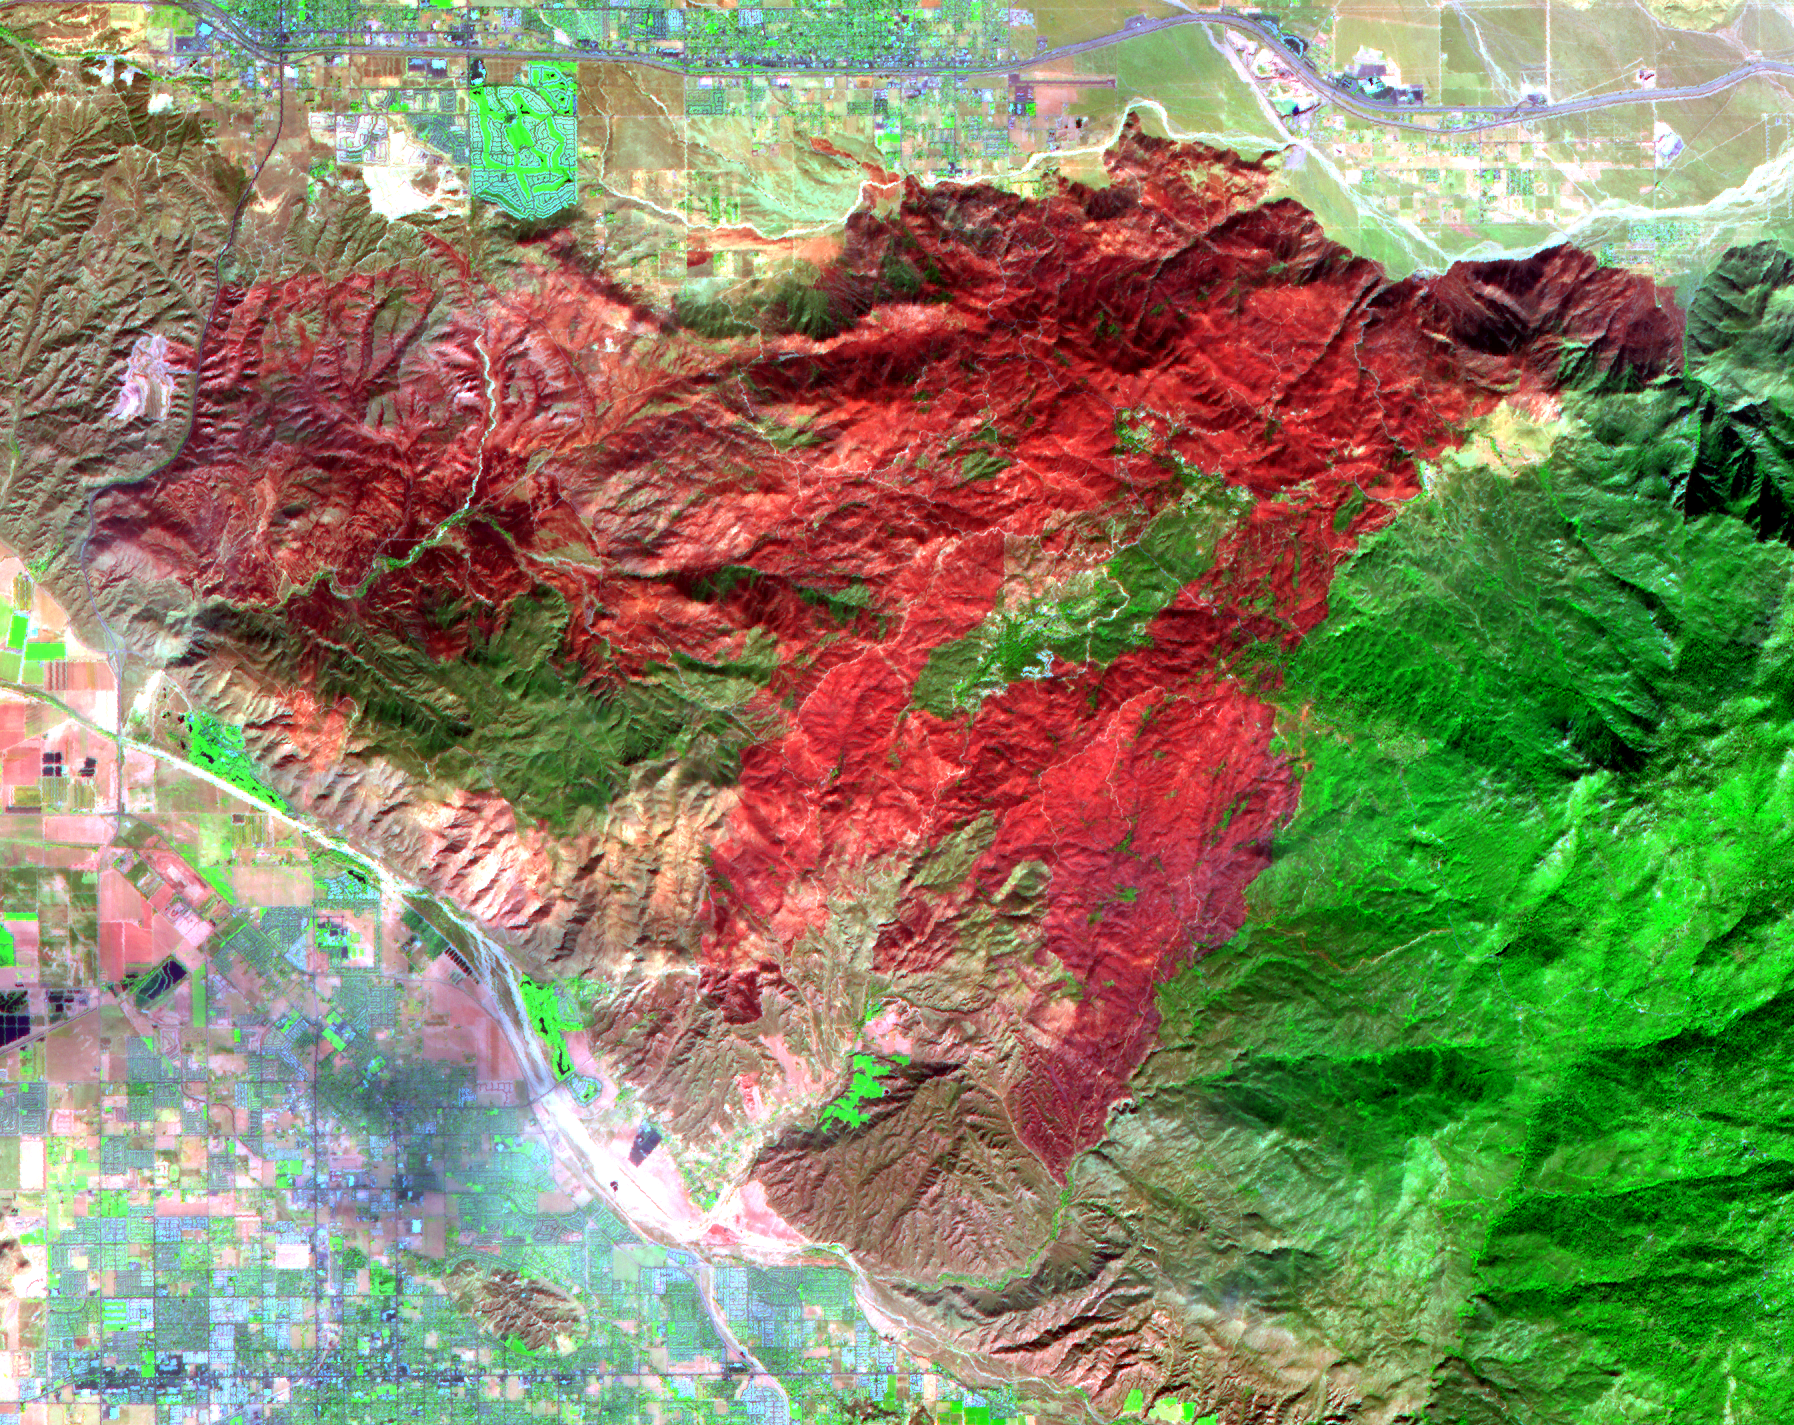

Esperanza Fire near Palm Springs, California

The Esperanza fire started on October 26 in the dry brush near Palm Springs, CA. By the time it was contained 6 days later, the fire had consumed 40,200 acres, and destroyed 34 homes and 20 outbuildings. Racing through grass, brush, and timber, the blaze had forced hundreds to evacuate, and it killed five firefighters who were working to protect homes. Fire officials are reporting the cause of the blaze as arson. In this ASTER image composite of visible and infrared bands, burned areas are shown in shades of red, vegetation is green, brown vegetation is brown and asphalt and concrete are blue-gray.

With its 14 spectral bands from the visible to the thermal infrared wavelength region, and its high spatial resolution of 15 to 90 meters (about 50 to 300 feet), ASTER images Earth to map and monitor the changing surface of our planet.

ASTER is one of five Earth-observing instruments launched December 18, 1999, on NASA’s Terra satellite. The instrument was built by Japan’s Ministry of Economy, Trade and Industry. A joint U.S./Japan science team is responsible for validation and calibration of the instrument and the data products.

The broad spectral coverage and high spectral resolution of ASTER provides scientists in numerous disciplines with critical information for surface mapping, and monitoring of dynamic conditions and temporal change. Example applications are: monitoring glacial advances and retreats; monitoring potentially active volcanoes; identifying crop stress; determining cloud morphology and physical properties; wetlands evaluation; thermal pollution monitoring; coral reef degradation; surface temperature mapping of soils and geology; and measuring surface heat balance.

The U.S. science team is located at NASA’s Jet Propulsion Laboratory, Pasadena, Calif. The Terra mission is part of NASA’s Science Mission Directorate.

Size: 21.4 by 26.9 kilometers (13.2 by 16.6 miles)
Location: 33.6 degrees North latitude, 116.8 degrees West longitude
Orientation: North at top
Image Data: ASTER Bands 7, 3 and 1
Original Data Resolution: ASTER 15 meters (49.2 feet) and 30 meters (98.4 feet)
Dates Acquired: November 3, 2006

Credit: NASA/GSFC/METI/ERSDAC/JAROS, and U.S./Japan ASTER Science Team